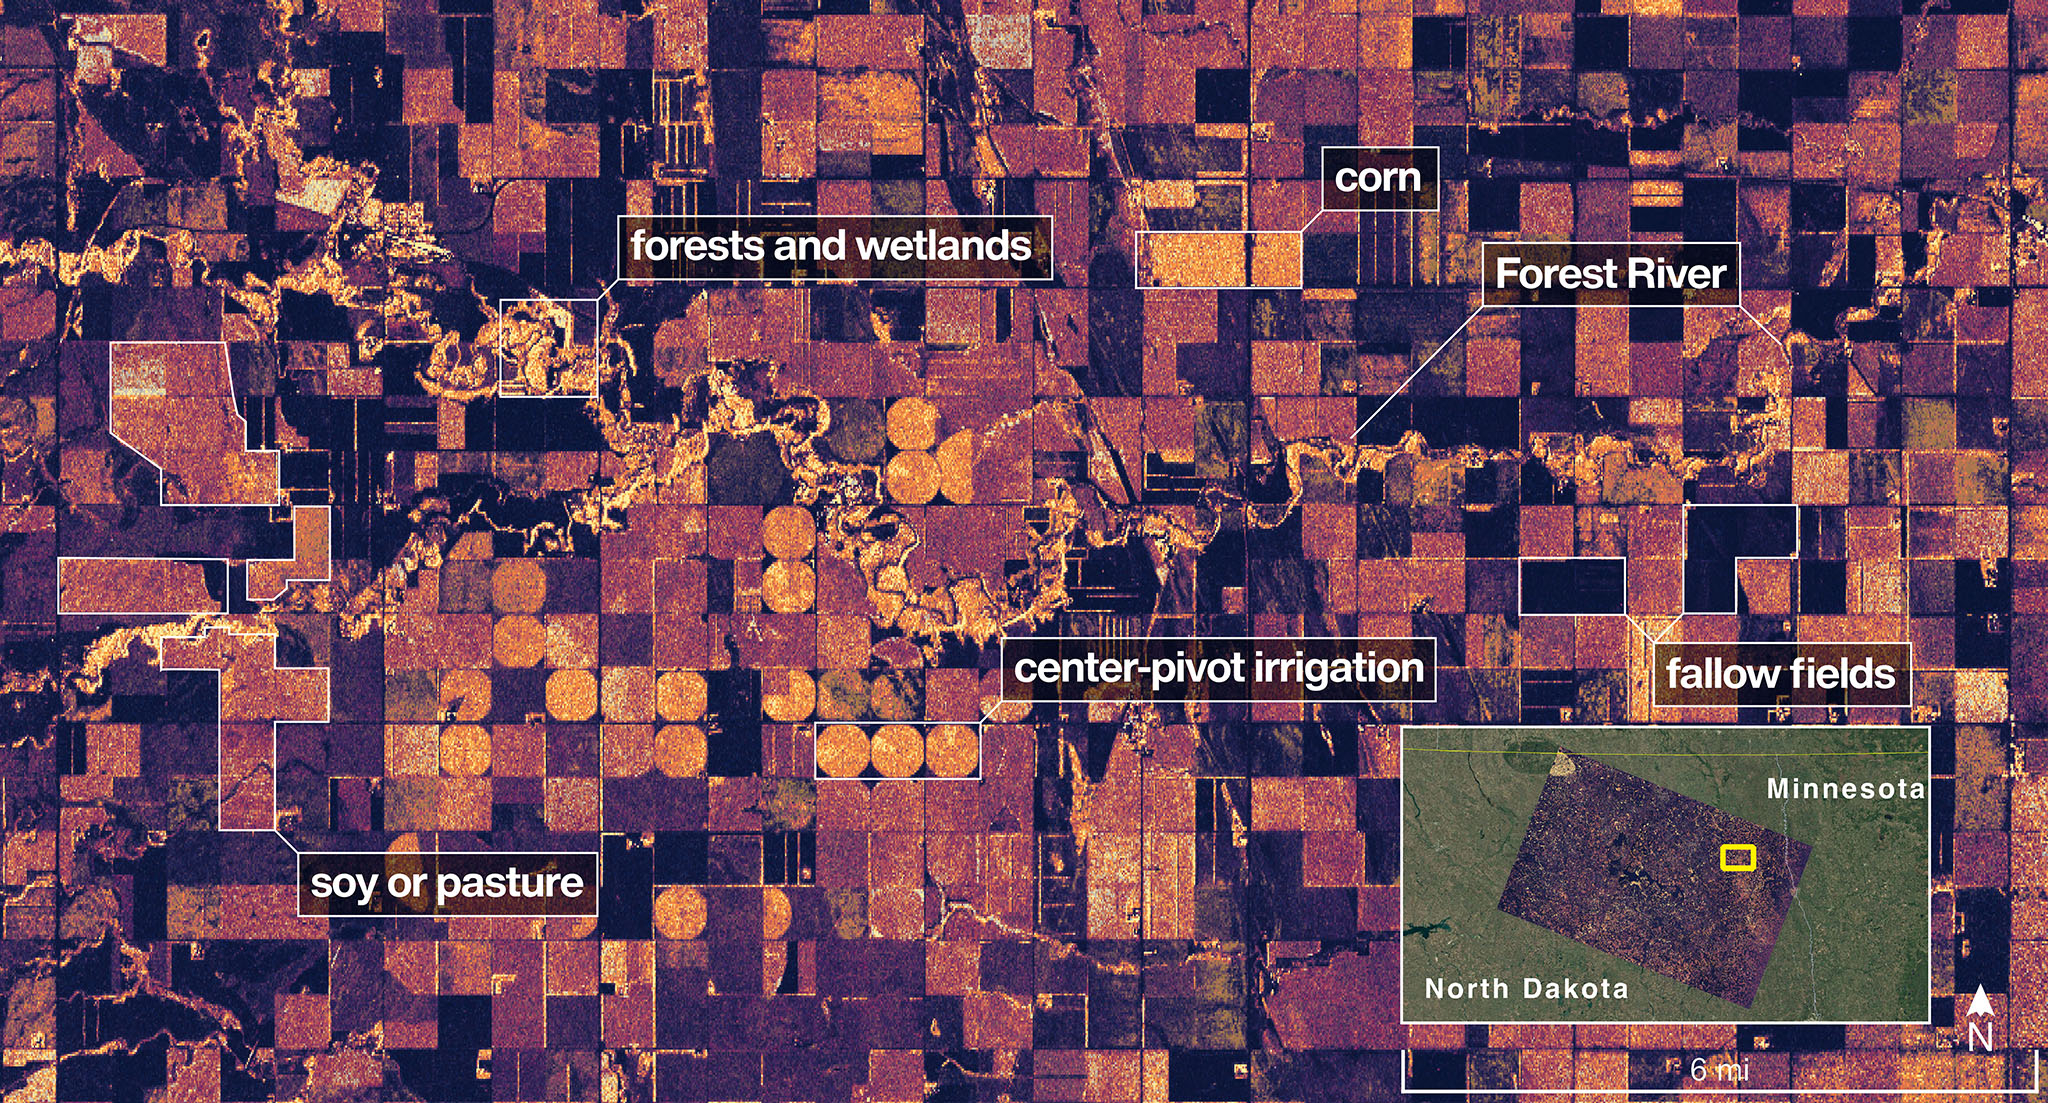

NASA-ISRO Radar Satellite Captures First Image of North Dakota Wetlands, Farmlands

The NISAR (NASA-ISRO Synthetic Aperture Radar) Earth-observing radar satellite’s L-band synthetic aperture radar (SAR) system captured an image of a portion of northeastern North Dakota straddling Grand Forks and Walsh counties on Aug. 23, 2025.

Produced by scientists on the NISAR science team, the image shows forests and wetlands on the banks of the Forest River meandering through the middle of the frame from west to east and farmland to the north and south. The darker agricultural plots are fallow fields, while the lighter colors represent the presence of pasture or crops, such as soybean and corn. Circular patterns indicate the use of center-pivot irrigation.

The satellite is a joint effort between NASA and the Indian Space Research Organisation (ISRO) and is the first satellite to combine L-band and S-band radar systems.

Figure A

Figure A is a version of the same image with no labels, locator inset, scale, or compass.

The satellite’s L-band system, provided by NASA’s Jet Propulsion Laboratory in Southern California, uses a 10-inch (25-centimeter) wavelength that enables its signal to penetrate forest canopies and measure soil moisture as well as motion of ice surfaces and land down to fractions of an inch – a key measurement in understanding how the land surface moves before, during, and after earthquakes, volcanic eruptions, and landslides.

The NISAR S-band radar, provided by ISRO’s Space Applications Centre, uses a 4-inch (10-centimeter) microwave signal that’s more sensitive to small vegetation, which makes it effective at monitoring certain types of agriculture and grassland ecosystems.

Data used to create the image was collected during NISAR’s commissioning phase, when the spacecraft’s systems and instruments are powered on and tested.

The NISAR mission will begin science operations in November, roughly 90 days after its July 30, 2025, launch from Satish Dhawan Space Centre on India’s southeastern coast.

Observations from NISAR will benefit humanity by helping researchers around the world better understand changes in our planet’s surface, including its ice sheets, glaciers, and sea ice. It also will capture changes in forest and wetland ecosystems and track movement and deformation of our planet’s crust by phenomena such as earthquakes, landslides, and volcanic activity. The global and rapid coverage from NISAR will provide unprecedented support for disaster response, producing data to assist in mitigating and assessing damage, with observations before and after catastrophic events available in short time frames.

Credit: NASA/JPL-Caltech